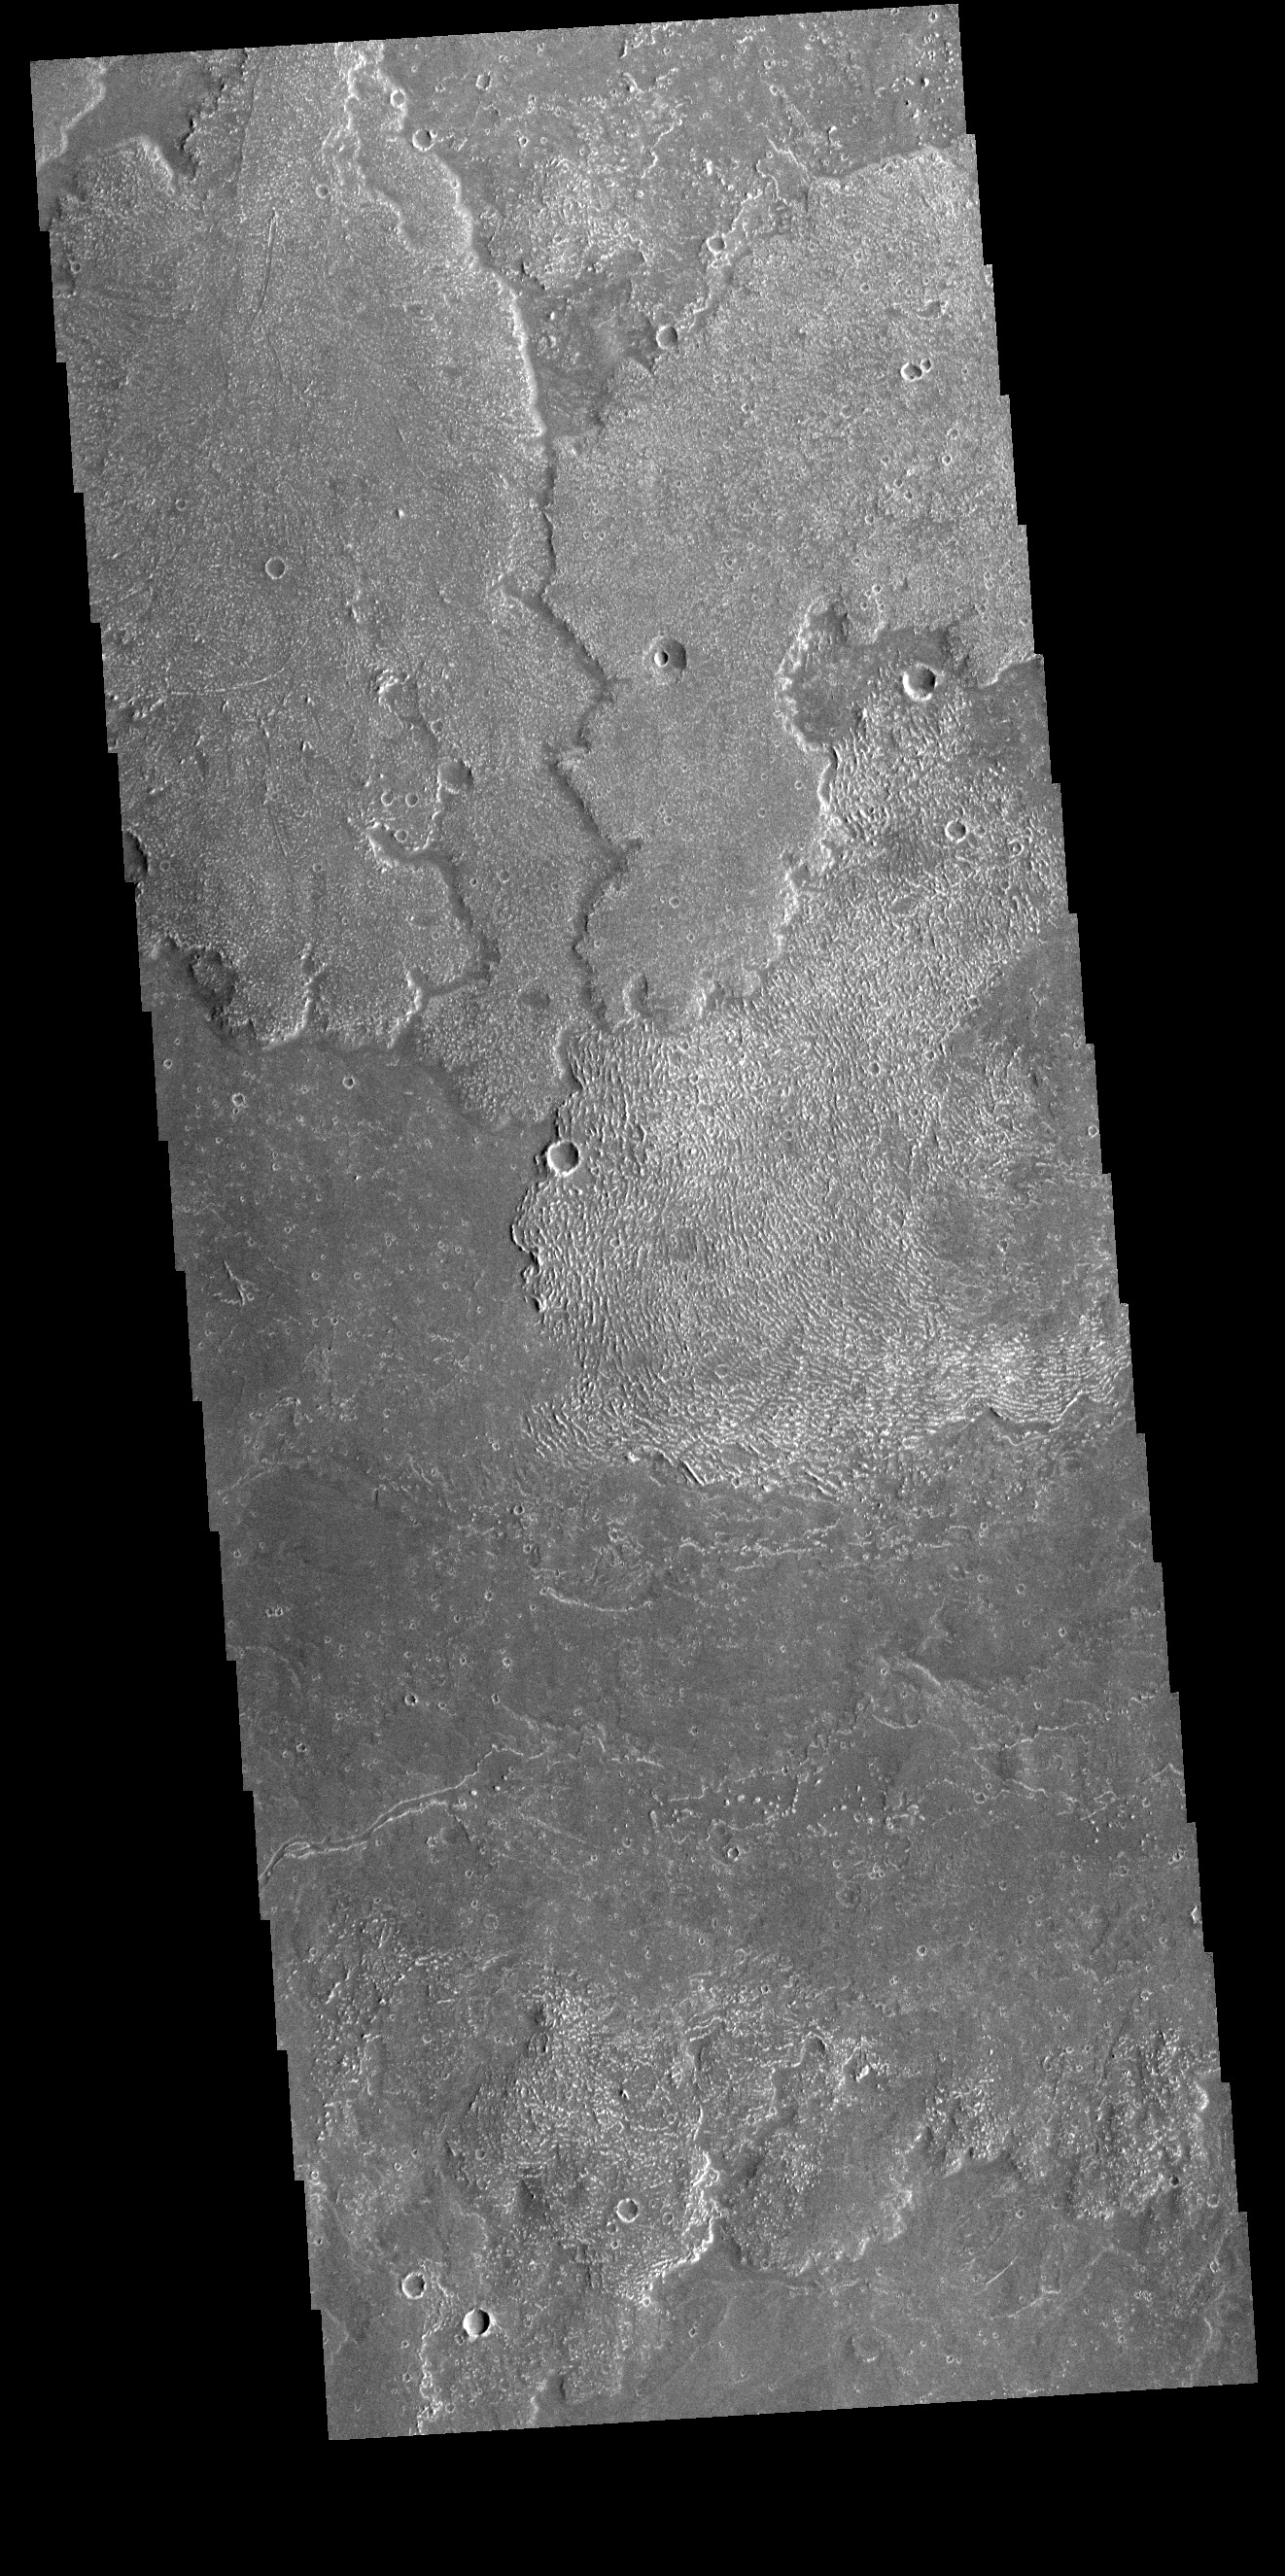

Dadalia Planum

Today’s VIS image shows a small portion of the immense lava flows that originated from Arsia Mons. Arsia Mons is the southernmost of the three large aligned volcanoes in the Tharsis region. Arsia Mons’ last eruption was 10s of million years ago. The different surface textures are created by differences in the lava viscosity and cooling rates. The lobate margins of each flow can be traced back to the start of each flow — or to the point where they are covered by younger flows. Flows in Daedalia Planum can be as long as 180 km (111 miles). For comparison the longest Hawaiian lava flow is only 51 km (˜31 miles) long. The total area of Daedalia Planum is 2.9 million square km – more than four times the size of Texas.

Credit: NASA/JPL-Caltech/ASU